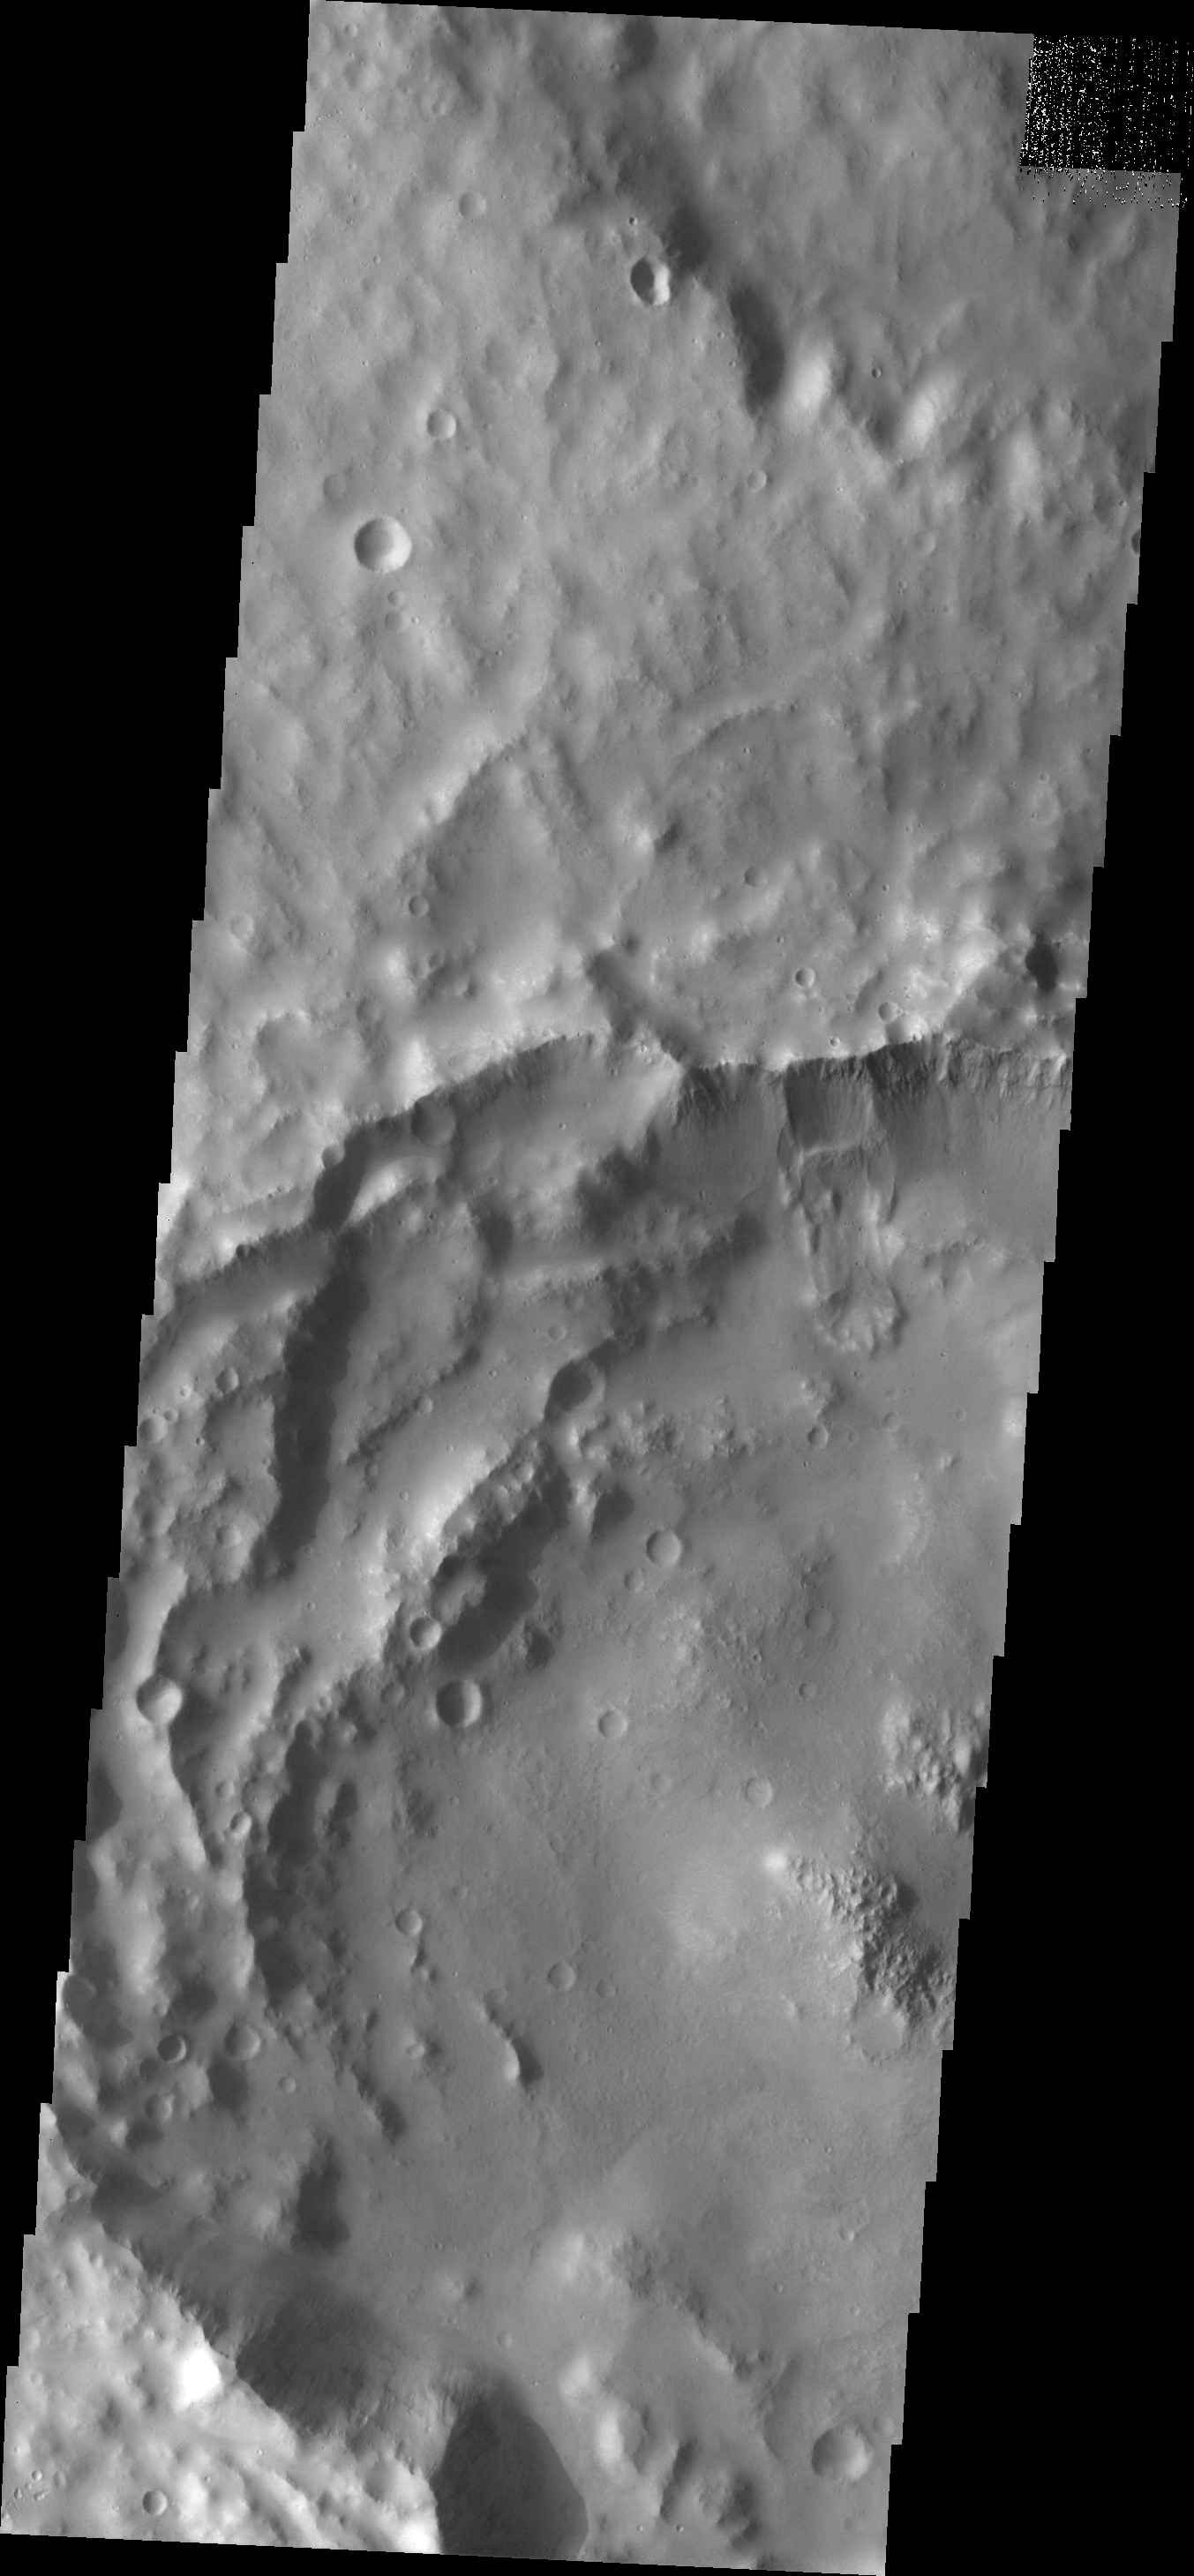

Landslide

The landslide seen in this VIS image is located in an unnamed crater in Arabia Terra.

Image information: VIS instrument. Latitude 13.3N, Longitude 341.9E. 18 meter/pixel resolution.

Please see the THEMIS Data Citation Note for details on crediting THEMIS images.

Note: this THEMIS visual image has not been radiometrically nor geometrically calibrated for this preliminary release. An empirical correction has been performed to remove instrumental effects. A linear shift has been applied in the cross-track and down-track direction to approximate spacecraft and planetary motion. Fully calibrated and geometrically projected images will be released through the Planetary Data System in accordance with Project policies at a later time.

NASA’s Jet Propulsion Laboratory manages the 2001 Mars Odyssey mission for NASA’s Office of Space Science, Washington, D.C. The Thermal Emission Imaging System (THEMIS) was developed by Arizona State University, Tempe, in collaboration with Raytheon Santa Barbara Remote Sensing. The THEMIS investigation is led by Dr. Philip Christensen at Arizona State University. Lockheed Martin Astronautics, Denver, is the prime contractor for the Odyssey project, and developed and built the orbiter. Mission operations are conducted jointly from Lockheed Martin and from JPL, a division of the California Institute of Technology in Pasadena.

Credit: NASA/JPL/ASU